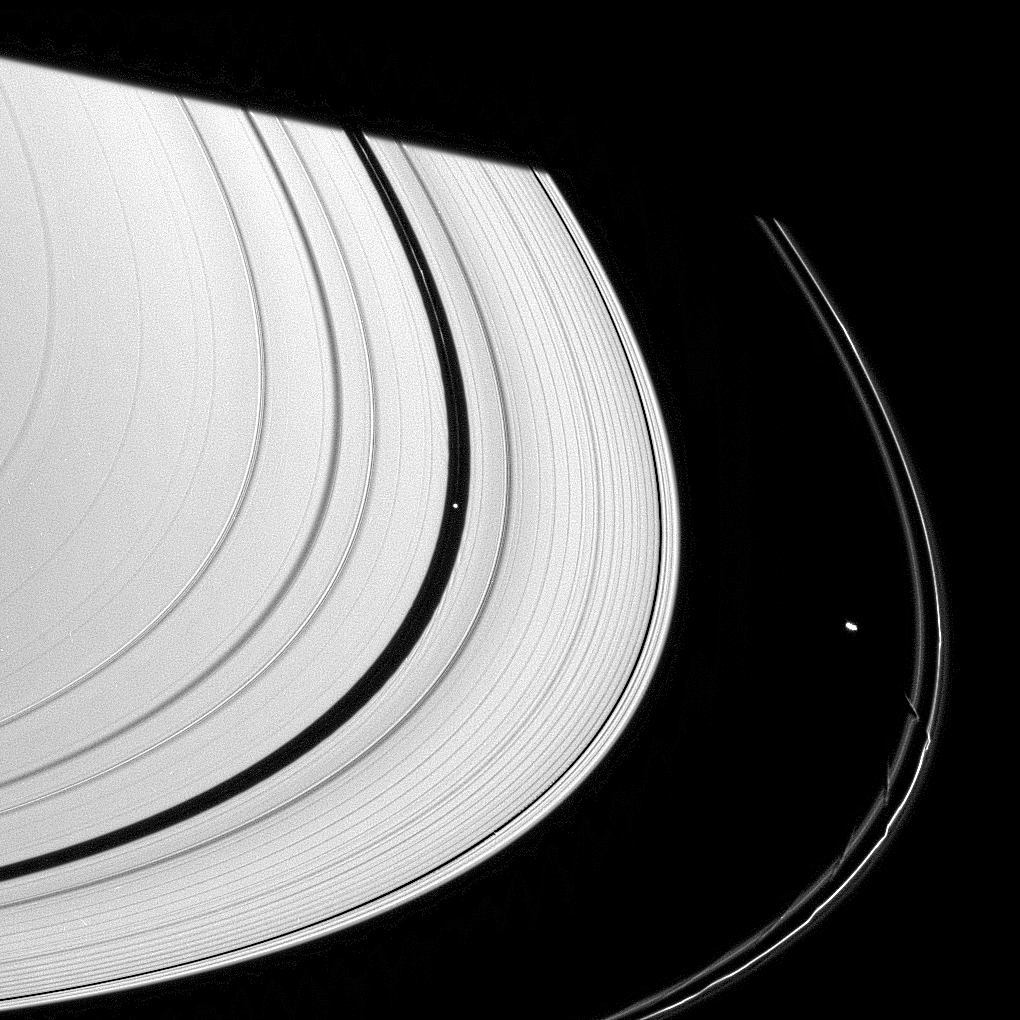

Three Meddlesome Moons

The effects of three of Saturn’s ring moons can be spotted in this single narrow-angle camera view.

The image has been strongly enhanced to better show the wakes on both sides of the Encke Gap caused by Pan (26 kilometers, or 16 miles across, left of center), as well as a hint of the edge waves in the narrow Keeler Gap caused by Daphnis (7 kilometers, 4.3 miles across, below center).

Bright Prometheus (102 kilometers, or 63 miles across, at right) pulls away from its latest close encounter with the F ring. The aftereffects of its recent passes are visible in the ring’s inner edge.

This view looks toward the unilluminated side of the rings from about 10 degrees above the ringplane. Saturn’s shadow cuts across the rings at the top of the scene.

The image was taken in visible light with the Cassini spacecraft narrow-angle camera on June 5, 2007 at a distance of approximately 2.3 million kilometers (1.4 million miles) from Pan. Image scale is 13 kilometers (8 miles) per pixel.

The Cassini-Huygens mission is a cooperative project of NASA, the European Space Agency and the Italian Space Agency. The Jet Propulsion Laboratory, a division of the California Institute of Technology in Pasadena, manages the mission for NASA’s Science Mission Directorate, Washington, D.C. The Cassini orbiter and its two onboard cameras were designed, developed and assembled at JPL. The imaging operations center is based at the Space Science Institute in Boulder, Colo.

Credit: NASA/JPL/Space Science Institute